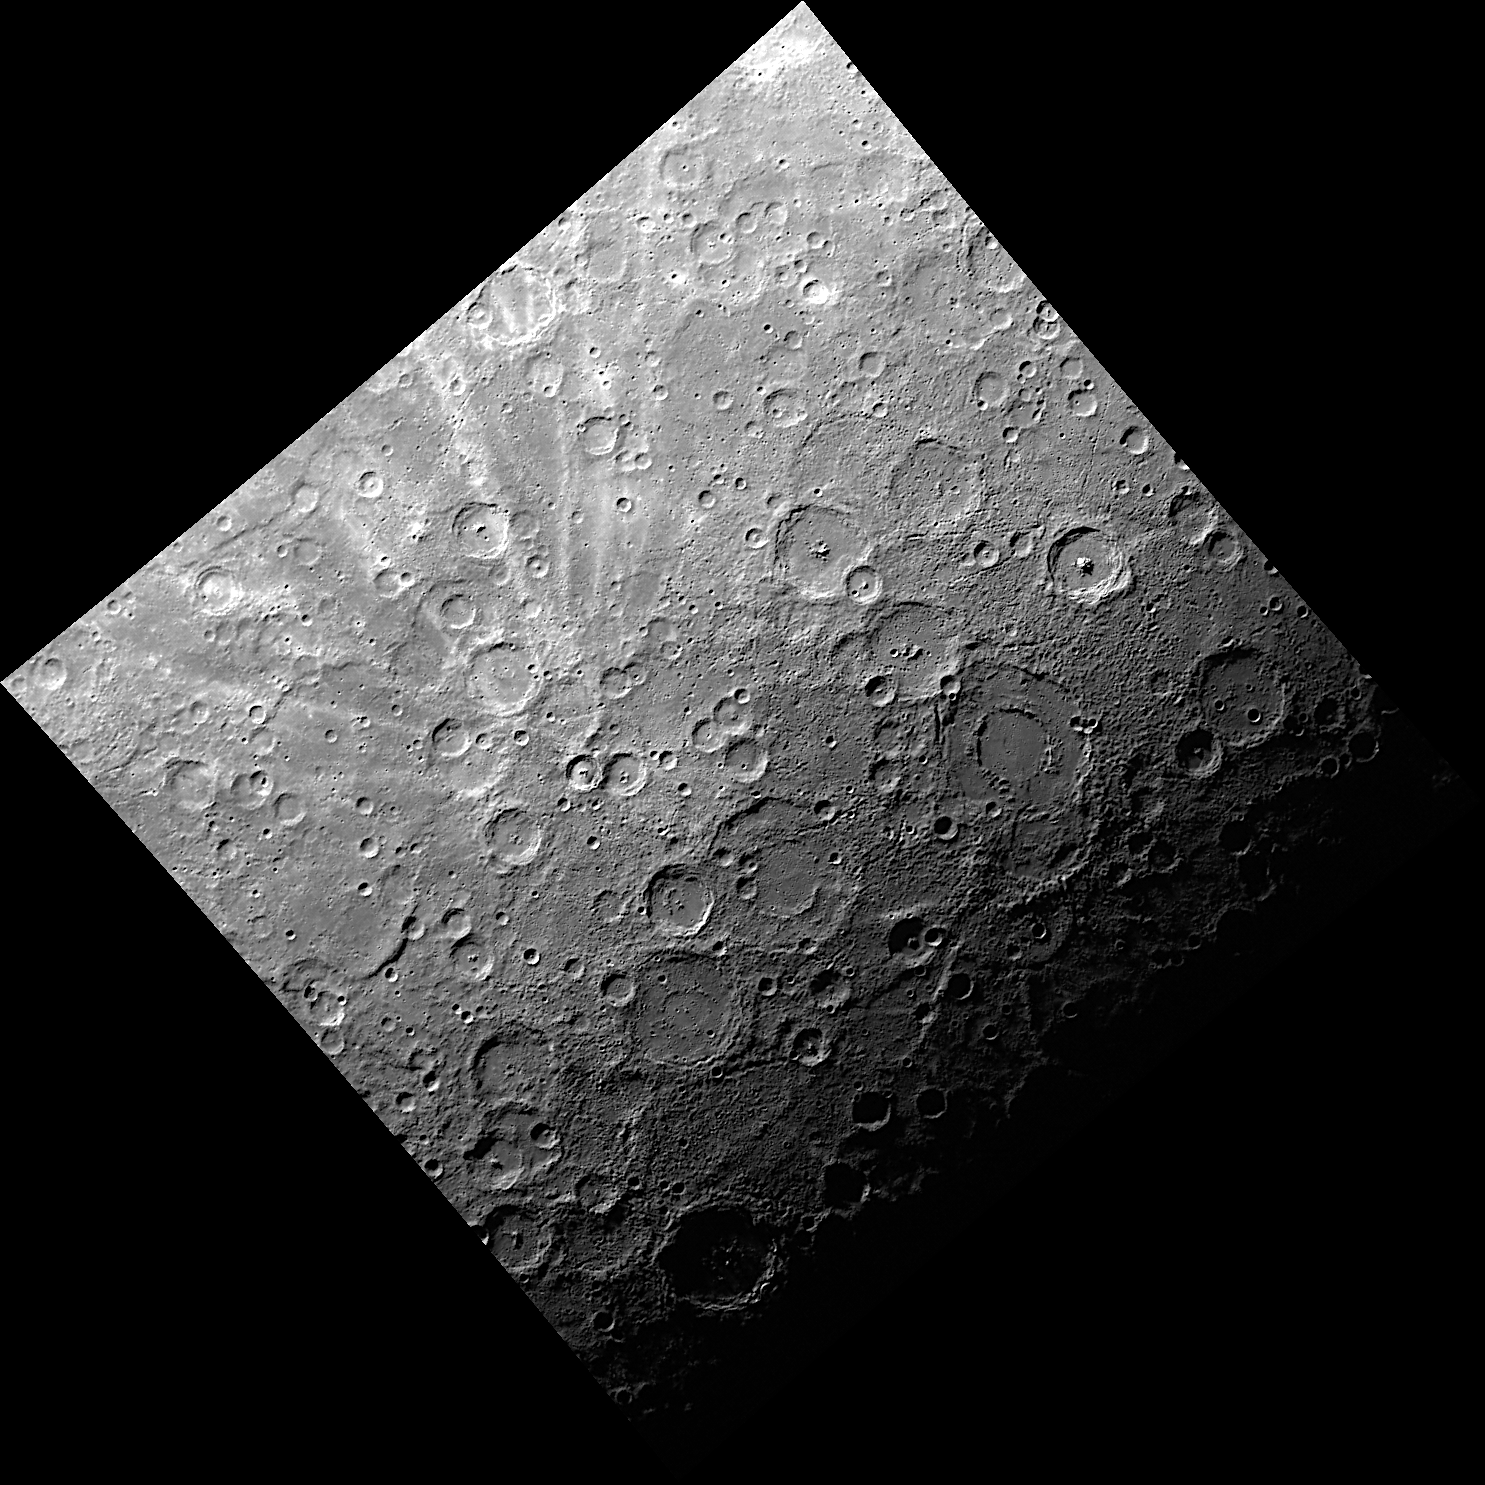

Bright Rays, Small Crater

The crater Han Kan, with a diameter of 50 kilometers, is far from the largest crater in this scene, but its bright rays make it stand out from its many larger neighbors. View Mercury in Google Earth to identify Han Kan’s neighbors, including the double-ring basins Bach and Cervantes.

This image was acquired as part of MDIS’s color base map. The color base map is composed of WAC images taken through eight different narrow-band color filters and will cover more than 90% of Mercury’s surface with an average resolution of 1 kilometer/pixel (0.6 miles/pixel). The highest-quality color images are obtained for Mercury’s surface when both the spacecraft and the Sun are overhead, so these images typically are taken with viewing conditions of low incidence and emission angles.

On March 17, 2011 (March 18, 2011, UTC), MESSENGER became the first spacecraft ever to orbit the planet Mercury. The mission is currently in its commissioning phase, during which spacecraft and instrument performance are verified through a series of specially designed checkout activities. In the course of the one-year primary mission, the spacecraft’s seven scientific instruments and radio science investigation will unravel the history and evolution of the Solar System’s innermost planet. Visit the Why Mercury? section of this website to learn more about the science questions that the MESSENGER mission has set out to answer.

Date acquired: May 26, 2011
Image Mission Elapsed Time (MET): 214856673
Image ID: 298558
Instrument: Wide Angle Camera (WAC) of the Mercury Dual Imaging System (MDIS)
WAC filter: 7 (748 nanometers)
Center Latitude: -71.90°
Center Longitude: 230.4° E
Resolution: 1376 meters/pixel
Scale: The distance from the western corner of this image to the eastern corner is about 2,000 kilometers (1,240 miles)

These images are from MESSENGER, a NASA Discovery mission to conduct the first orbital study of the innermost planet, Mercury. For information regarding the use of images, see the MESSENGER image use policy.

Credit: NASA/Johns Hopkins University Applied Physics Laboratory/Carnegie Institution of Washington